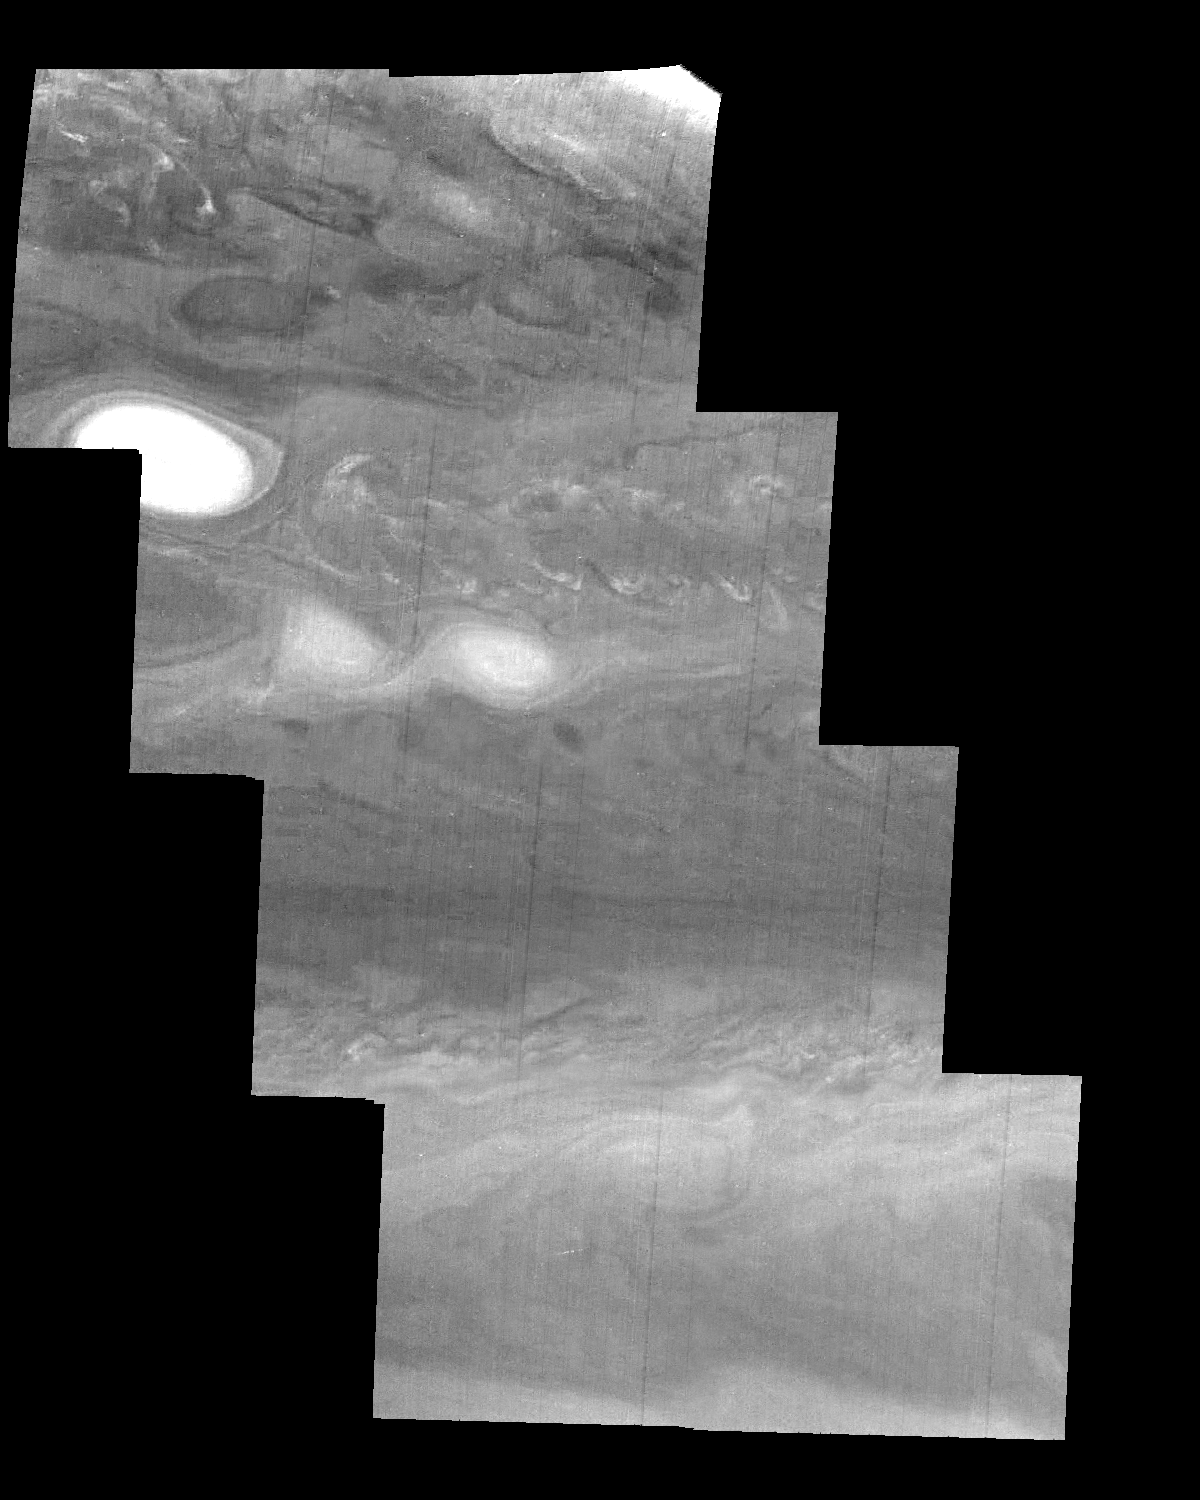

Jupiter’s Northern Hemisphere in a Methane Band (Time Set 2)

Mosaic of Jupiter’s northern hemisphere between 10 and 50 degrees latitude. Jupiter’s atmospheric circulation is dominated by alternating eastward and westward jets from equatorial to polar latitudes. The direction and speed of these jets in part determine the color and texture of the clouds seen in this mosaic. Also visible are several other common Jovian cloud features, including large white ovals, bright spots, dark spots, interacting vortices, and turbulent chaotic systems. The north-south dimension of each of the two interacting vortices in the upper half of the mosaic is about 3500 kilometers.

Light at 889 nanometers is strongly absorbed by atmospheric methane. This mosaic shows the features of a hazy cloud layer tens of kilometers above Jupiter’s main visible cloud deck. This haze varies in height but appears to be present over the entire region. Small patches of very bright clouds may be similar to terrestrial thunderstorms.

North is at the top. The images are projected on a sphere, with features being foreshortened towards the north. The smallest resolved features are tens of kilometers in size. These images were taken on April 3, 1997, at a range of 1.4 million kilometers by the Solid State Imaging system on NASA’s Galileo spacecraft.

The Jet Propulsion Laboratory, Pasadena, CA manages the mission for NASA’s Office of Space Science, Washington, DC.

Credit: NASA/JPL-Caltech